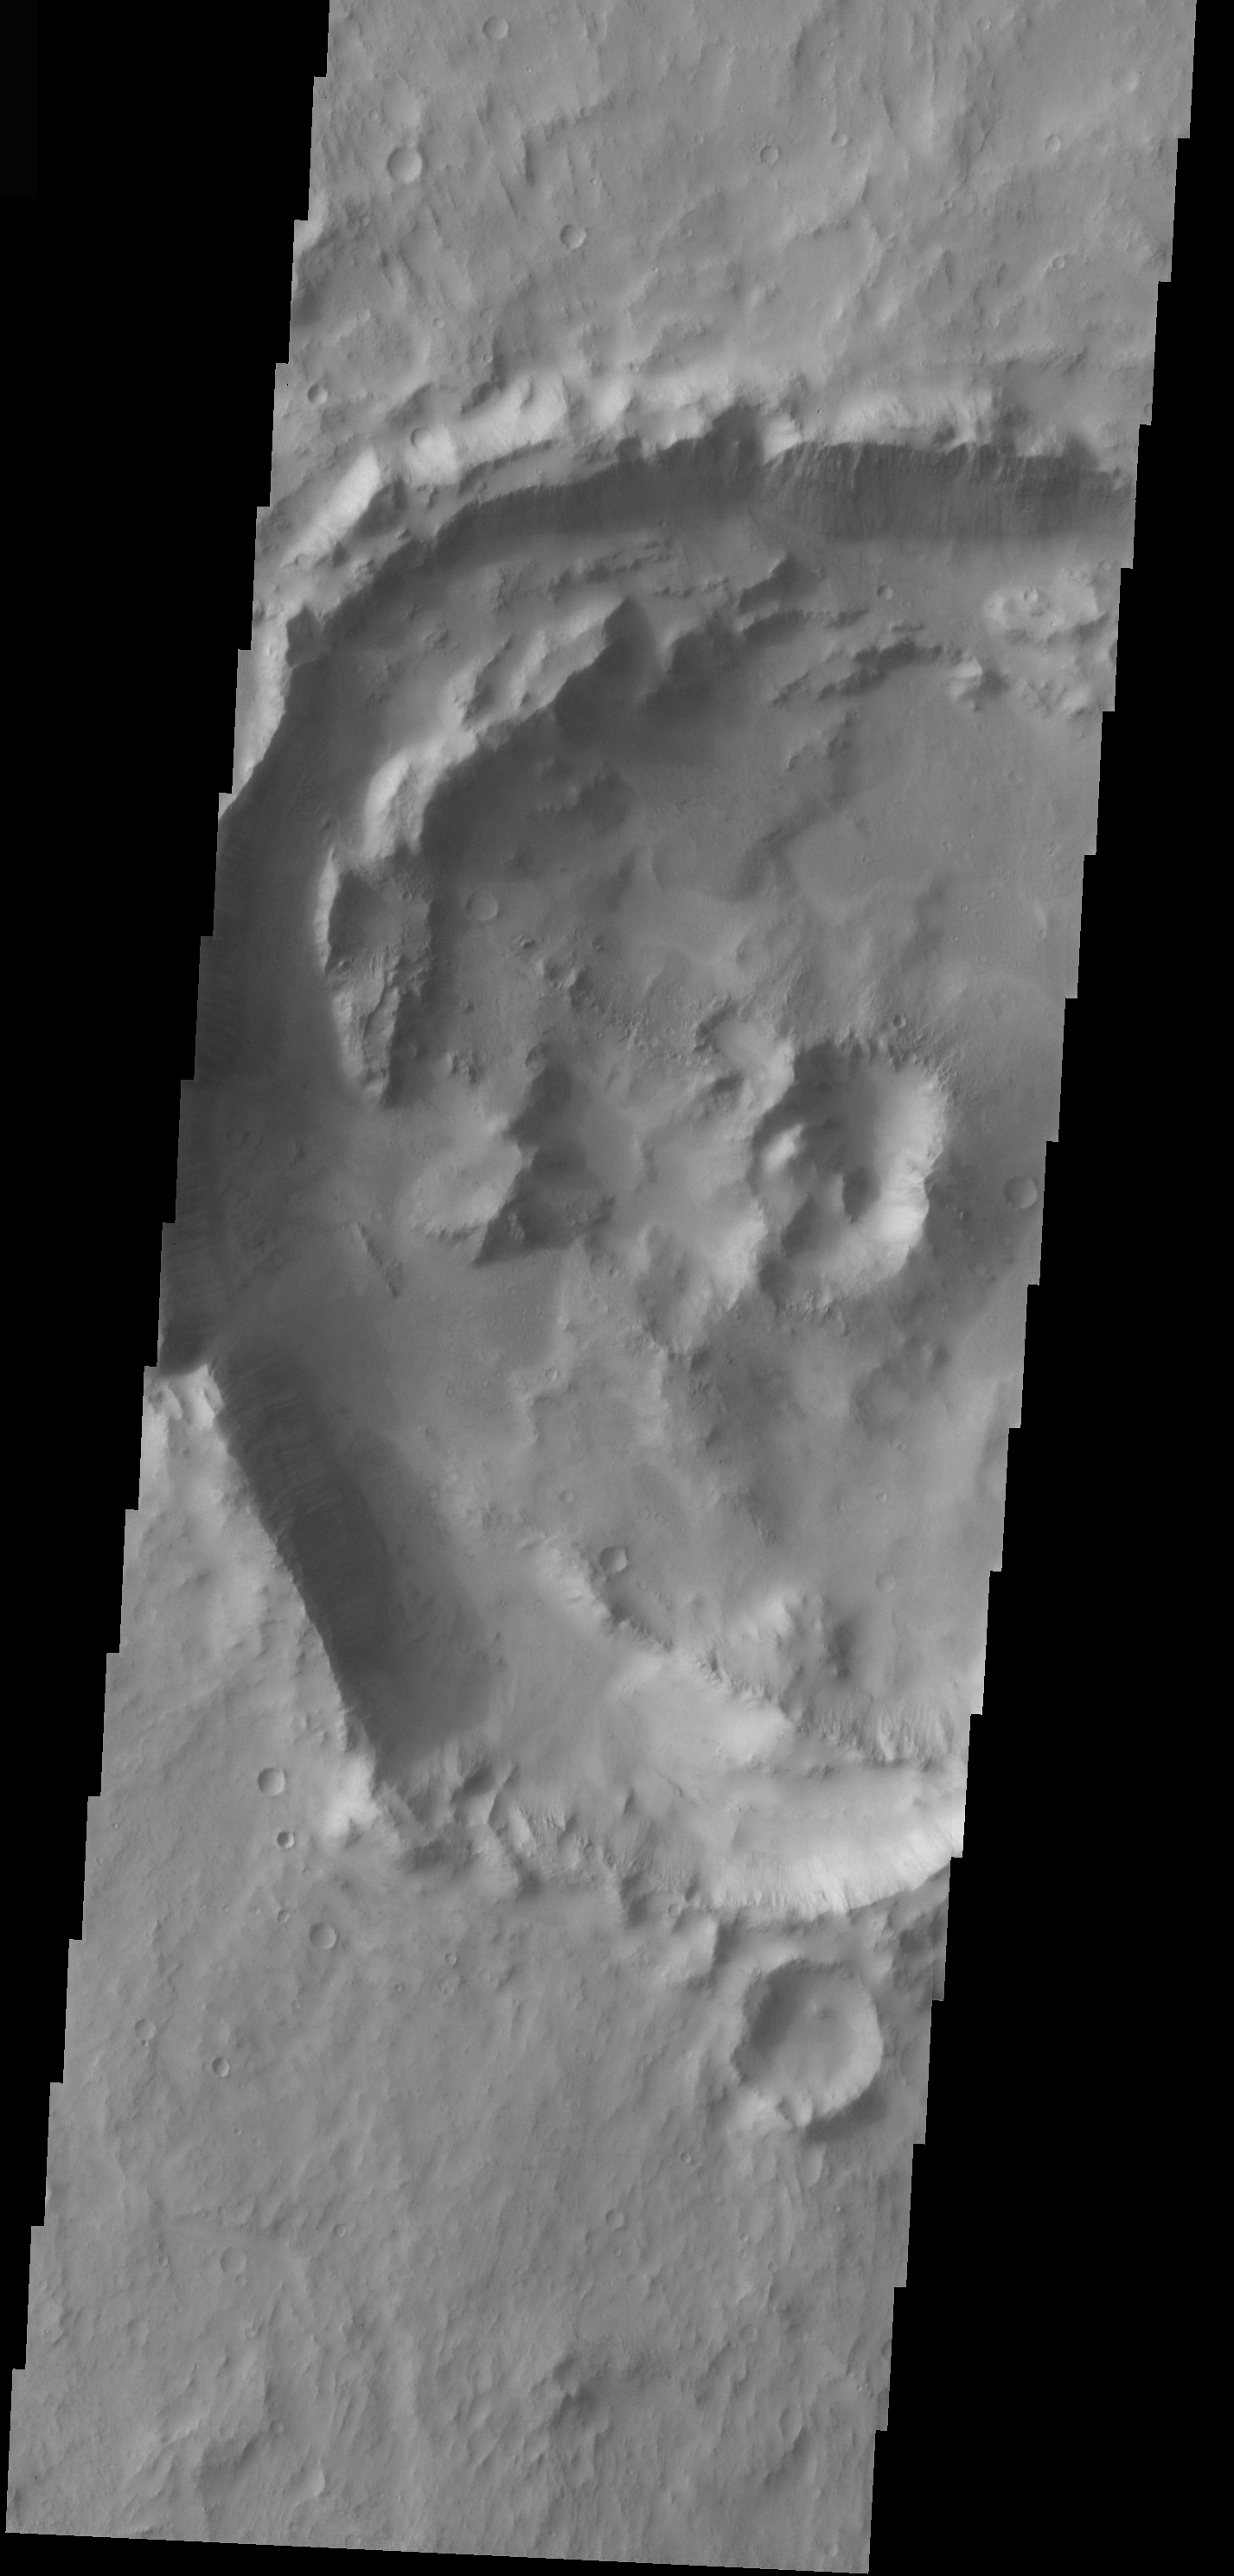

Central Peak Crater in Lunae Planum

The topic for the Image of the Day for the weeks of March 7-18 will be mountains on Mars.

This crater is located in Lunae Planum and contains a remnant central peak, typical of craters this size.

A good diagram showing the structural difference between simple and complex craters is here: http://www.lpi.usra.edu/expmoon/science/craterstructure.html

Image information: VIS instrument. Latitude 11.8, Longitude 298.4 East (61.6 West). 19 meter/pixel resolution.

Note: this THEMIS visual image has not been radiometrically nor geometrically calibrated for this preliminary release. An empirical correction has been performed to remove instrumental effects. A linear shift has been applied in the cross-track and down-track direction to approximate spacecraft and planetary motion. Fully calibrated and geometrically projected images will be released through the Planetary Data System in accordance with Project policies at a later time.

NASA’s Jet Propulsion Laboratory manages the 2001 Mars Odyssey mission for NASA’s Office of Space Science, Washington, D.C. The Thermal Emission Imaging System (THEMIS) was developed by Arizona State University, Tempe, in collaboration with Raytheon Santa Barbara Remote Sensing. The THEMIS investigation is led by Dr. Philip Christensen at Arizona State University. Lockheed Martin Astronautics, Denver, is the prime contractor for the Odyssey project, and developed and built the orbiter. Mission operations are conducted jointly from Lockheed Martin and from JPL, a division of the California Institute of Technology in Pasadena.

Credit: NASA/JPL/Arizona State University